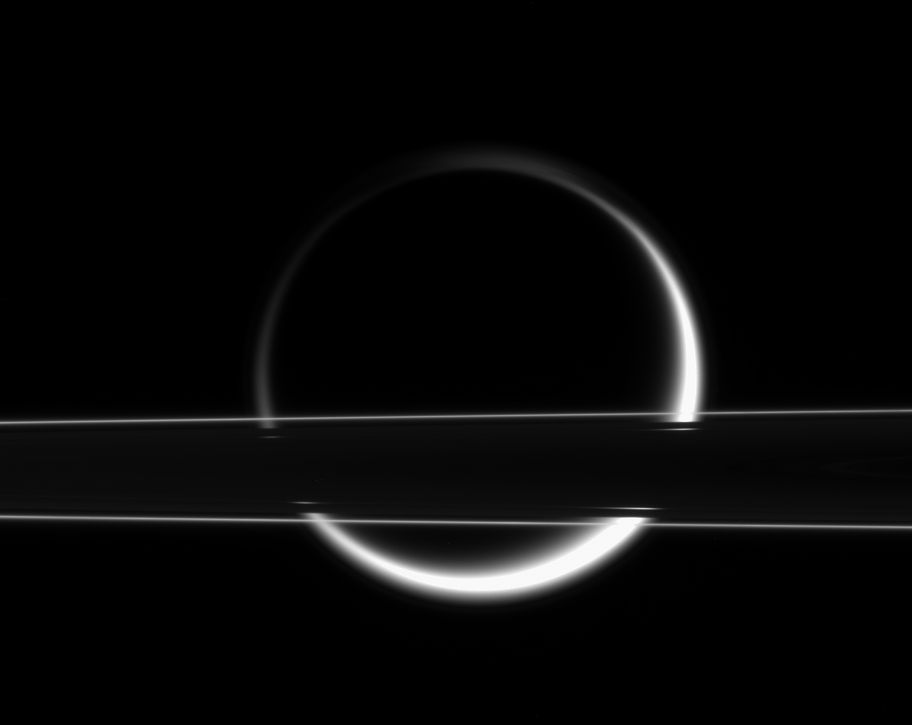

Titan Shines Through

Titan’s smoggy atmosphere glows brilliantly in scattered sunlight, creating a thin, gleaming crescent beyond Saturn’s rings. At this slight angle above the ringplane, the thin F ring shines brightly. Light from Titan’s eastern and western limbs (edges) penetrates the Cassini Division, which looks like a thin gap from this angle.

The image was taken in visible light with the Cassini spacecraft narrow-angle camera on Jan. 18, 2006, at a distance of approximately 1 million kilometers (600,000 miles) from Saturn. Planet-sized Titan (5,150 kilometers, or 3,200 miles across) was 2.2 million kilometers (1.4 million miles) from Cassini at that time. The image scale is 13 kilometers (8 miles) per pixel on Titan.

The Cassini-Huygens mission is a cooperative project of NASA, the European Space Agency and the Italian Space Agency. The Jet Propulsion Laboratory, a division of the California Institute of Technology in Pasadena, manages the mission for NASA’s Science Mission Directorate, Washington, D.C. The Cassini orbiter and its two onboard cameras were designed, developed and assembled at JPL. The imaging operations center is based at the Space Science Institute in Boulder, Colo.

Credit: NASA/JPL/Space Science Institute